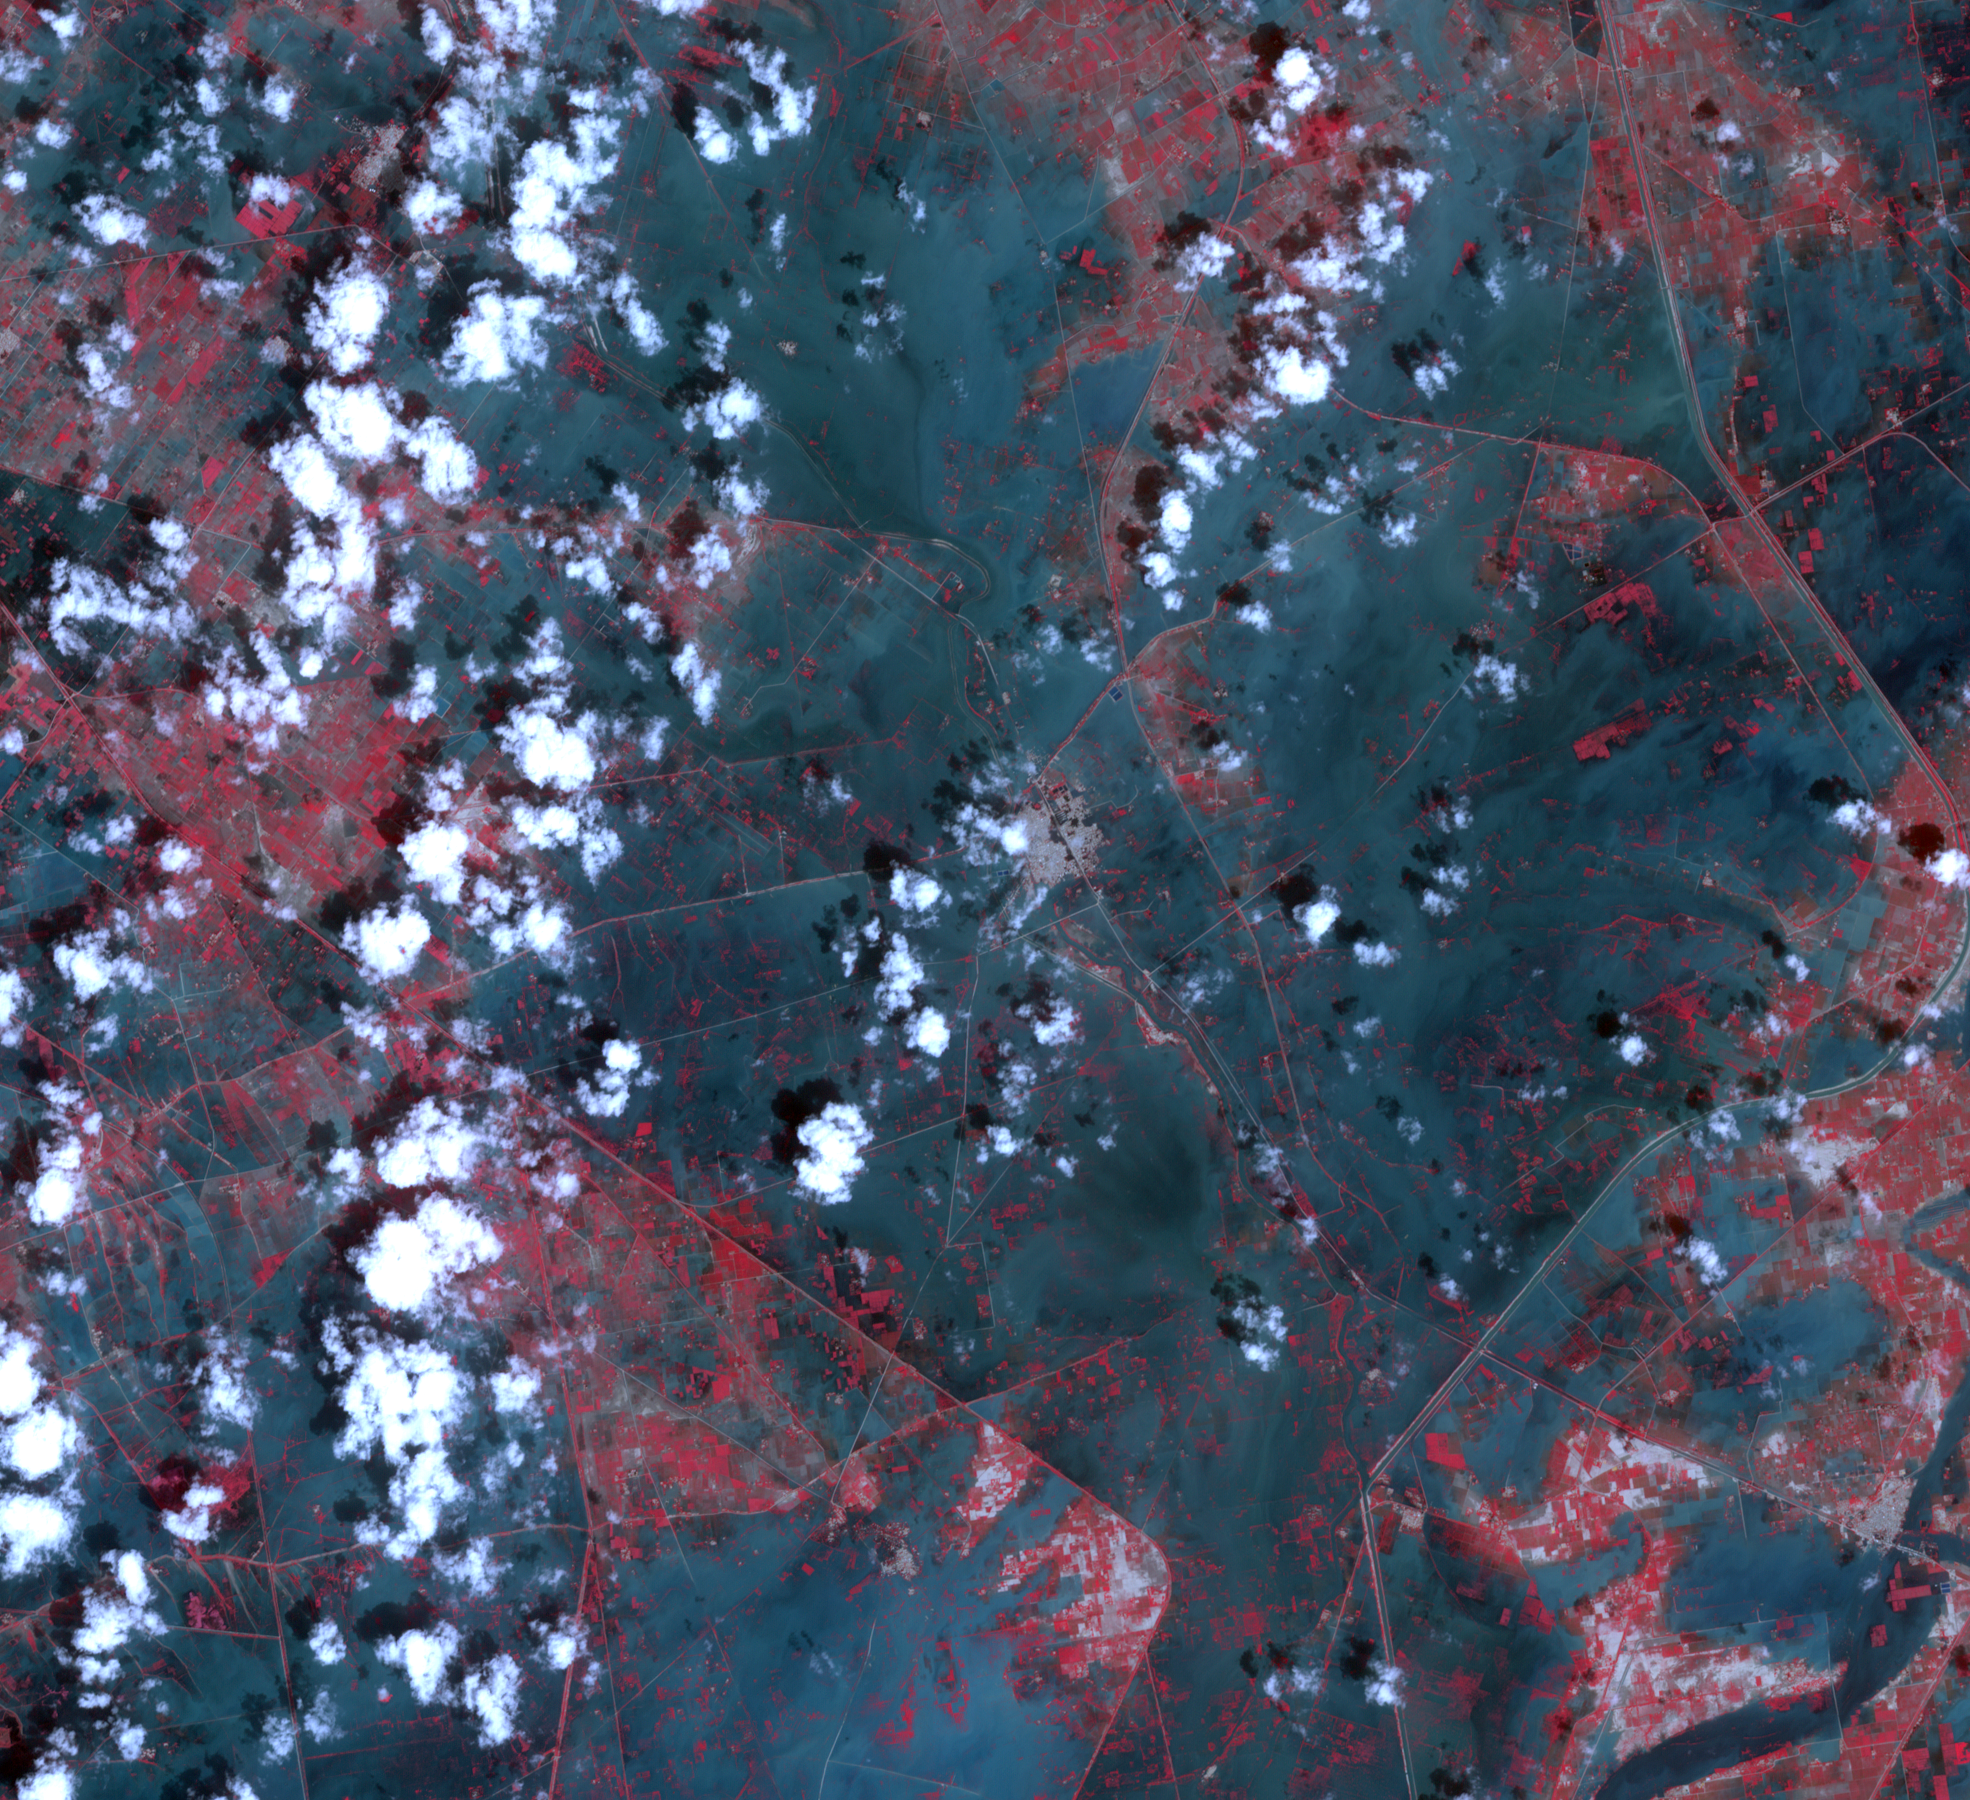

NASA Spacecraft Images Severe Flooding in South Asia

March 16, 2011

Torrential monsoon rains in south Asia have displaced residents in India, Pakistan and Thailand. In southeast Pakistan, hundreds of thousands of people have been forced to leave their homes as flood waters inundated villages and fields. On Sept. 24, 2011, the Advanced Spaceborne Thermal Emission and Reflection Radiometer (ASTER) instrument on NASA’s Terra spacecraft captured this image of the city of Jhudo, Pakistan, and surrounding countryside. Vegetation is displayed in red, water is dark blue, clouds are white, and cities are gray. A companion image was captured on March 16, 2011, and shows the area during the dry season. The images cover an area of 16.7 by 18.3 miles (27 by 29.6 kilometers) and are located at 25 degrees north latitude, 69.3 degrees east longitude.

With its 14 spectral bands from the visible to the thermal infrared wavelength region and its high spatial resolution of 15 to 90 meters (about 50 to 300 feet), ASTER images Earth to map and monitor the changing surface of our planet. ASTER is one of five Earth-observing instruments launched Dec. 18, 1999, on Terra. The instrument was built by Japan’s Ministry of Economy, Trade and Industry. A joint U.S./Japan science team is responsible for validation and calibration of the instrument and data products.

The broad spectral coverage and high spectral resolution of ASTER provides scientists in numerous disciplines with critical information for surface mapping and monitoring of dynamic conditions and temporal change. Example applications are: monitoring glacial advances and retreats; monitoring potentially active volcanoes; identifying crop stress; determining cloud morphology and physical properties; wetlands evaluation; thermal pollution monitoring; coral reef degradation; surface temperature mapping of soils and geology; and measuring surface heat balance.

The U.S. science team is located at NASA’s Jet Propulsion Laboratory, Pasadena, Calif. The Terra mission is part of NASA’s Science Mission Directorate, Washington, D.C.

Credit: NASA/GSFC/METI/ERSDAC/JAROS, and U.S./Japan ASTER Science Team